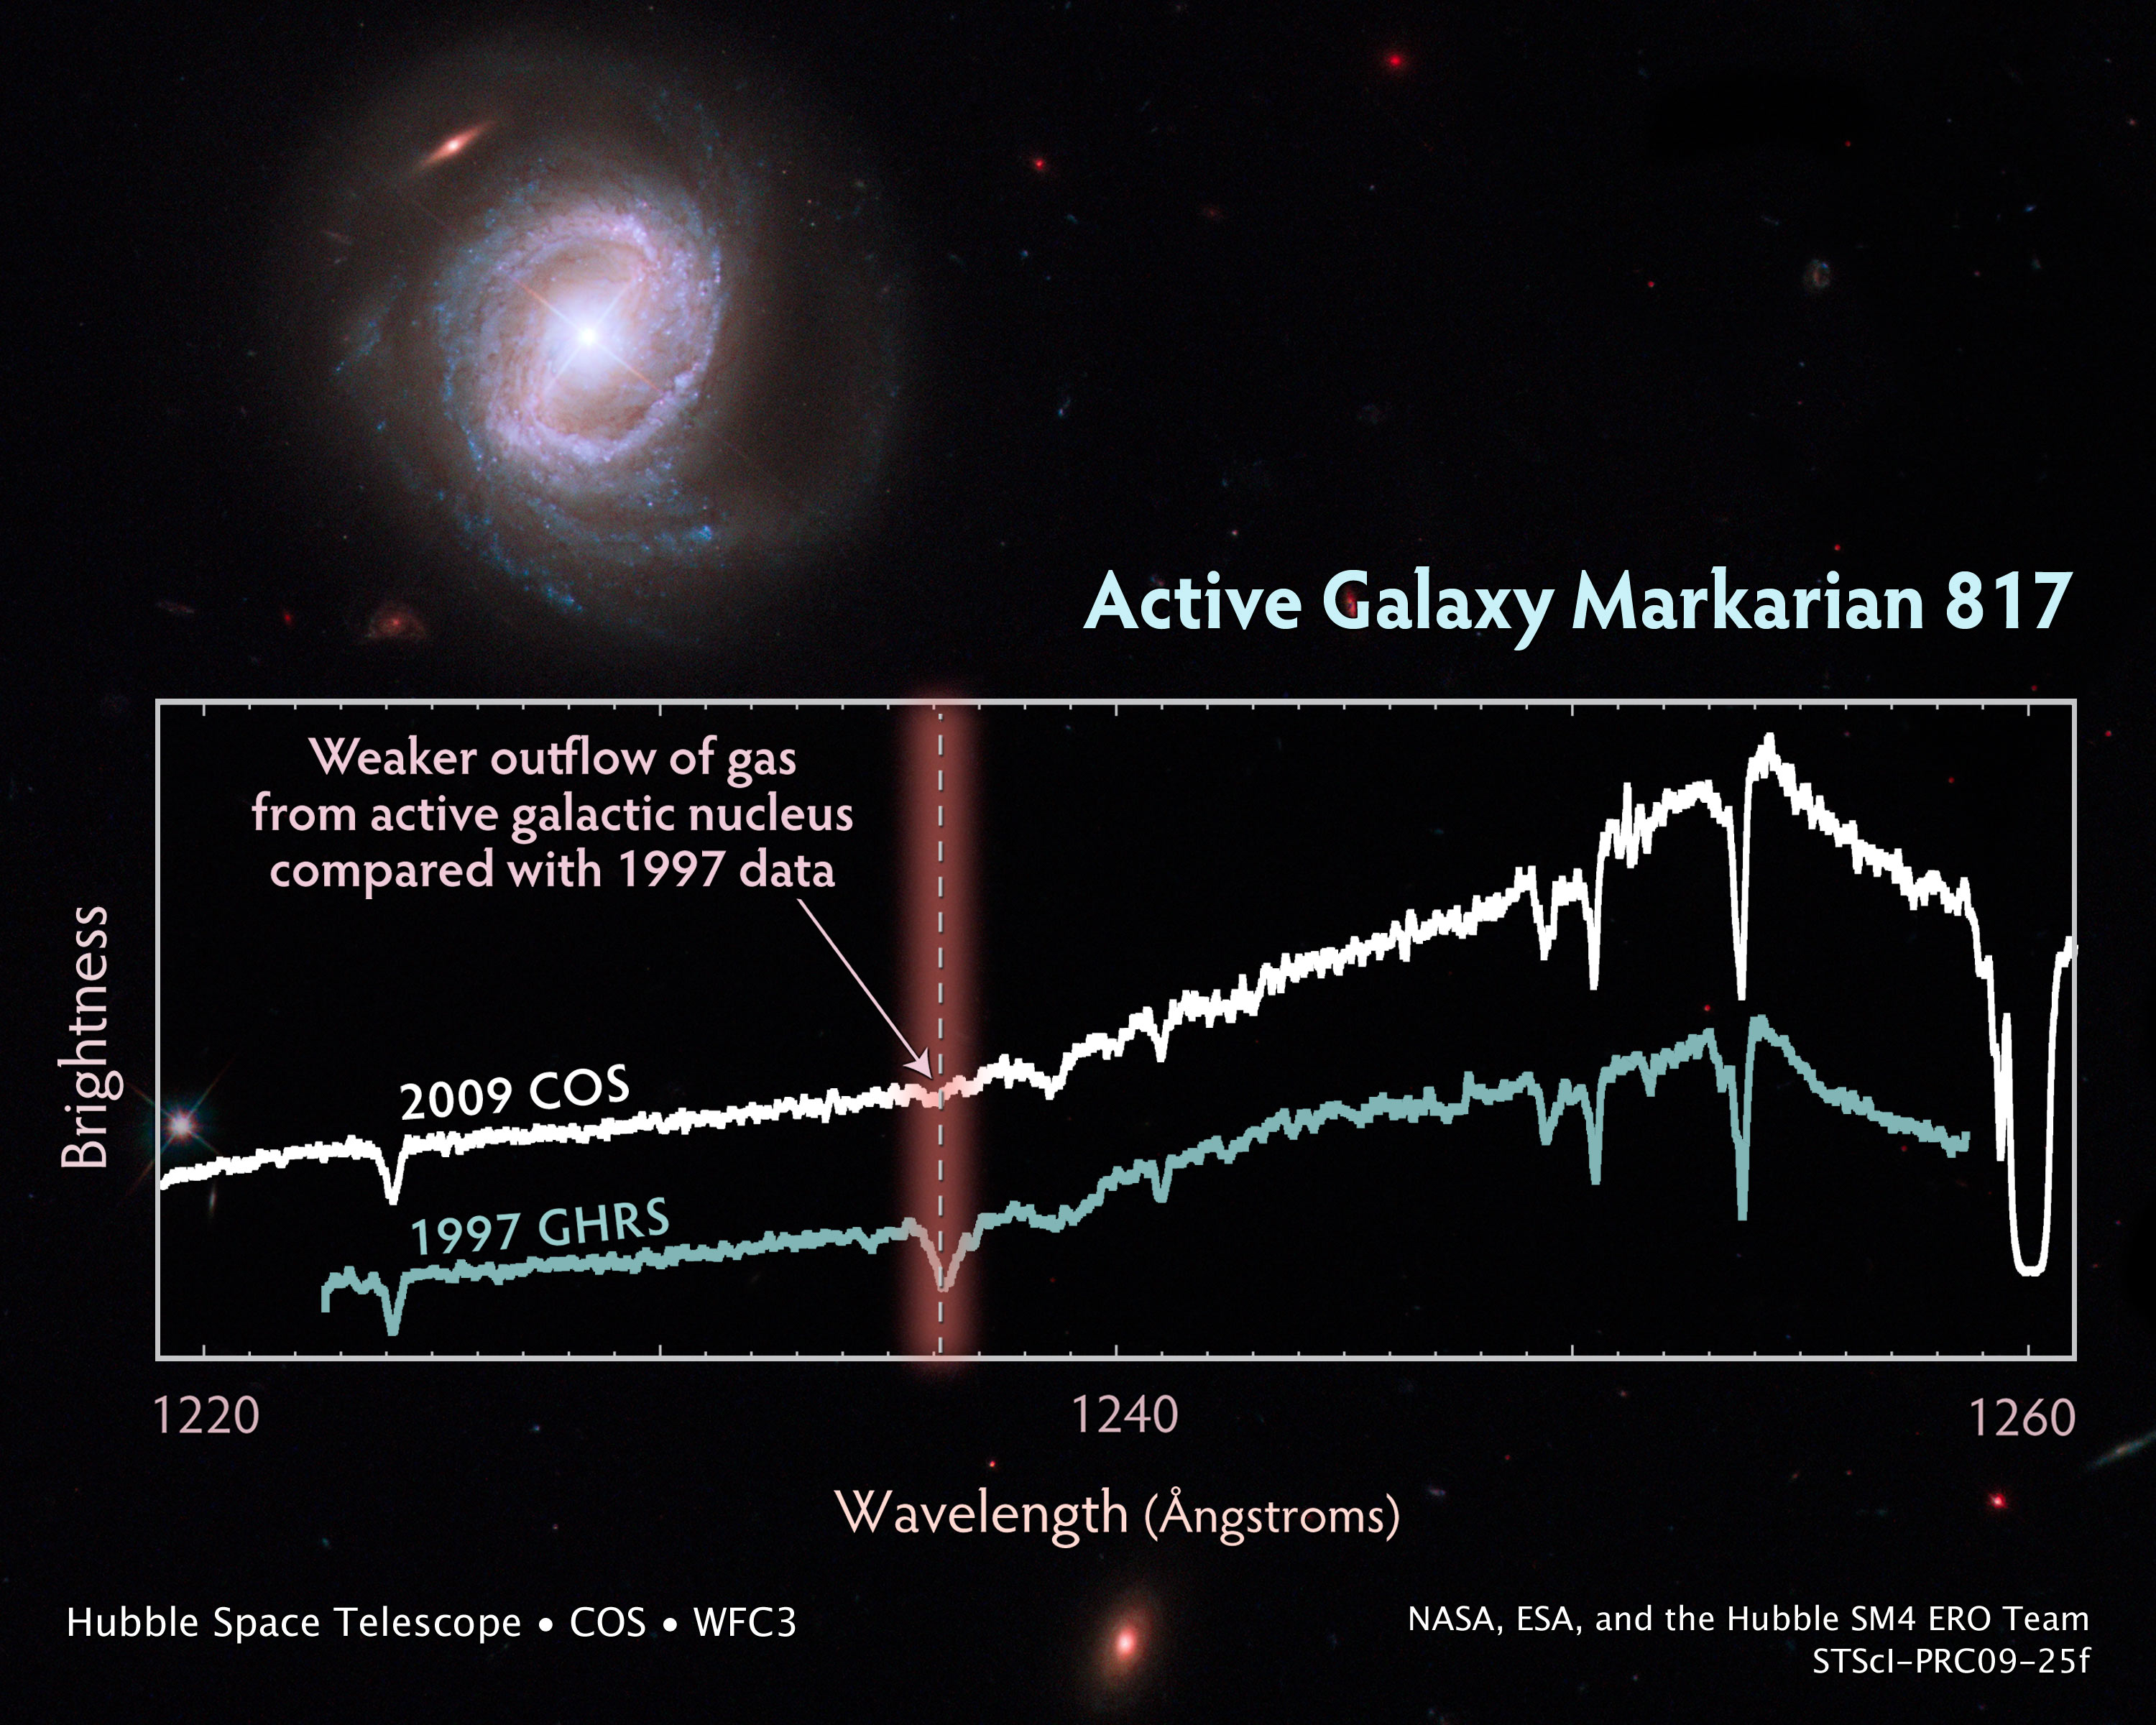

Capturing the Spectacular Outflow from Markarian 817

Rings of brilliant blue stars encircle the bright, active core of this spiral galaxy, whose monster black hole is blasting material into space at 9 million miles an hour.

Viewed nearly face-on, the galaxy, called Markarian 817, shows intense star-forming regions and dark bands of interstellar dust along its spiral arms.

Observations by the new Cosmic Origins Spectrograph (COS) aboard NASA's Hubble Space Telescope captured the powerful outflow of material from this galaxy.

The COS spectrum of Markarian 817 highlights the outflow's dynamic nature. A gas cloud containing hydrogen gas that was detected in Hubble data taken in 1997 does not appear in the COS observation because the cloud has apparently been driven out by an outflow of material from the galaxy.

This discharge is being powered by a huge disk of matter encircling the supermassive black hole, which is 40 million times more massive than our Sun. The disk is driving the material out of the galaxy through powerful winds, produced by streams of charged particles. Some of the outflow rains back onto the galaxy. The rest settles into the intergalactic gas.

Astronomers want to know how much of the outflow lands in the galaxy and how much escapes into intergalactic space. To achieve this, astronomers need high-quality spectroscopic observations to detect the signatures of the outflowing material, which includes carbon, nitrogen, and oxygen. This will allow them to determine the composition, location, and dynamics of the winds that distribute the material.

Markarian 817 is 430 million light-years away in the northern constellation Draco. COS observed the galaxy on August 4, 2009, using its far-ultraviolet detector to distinguish the outflow from the galaxy's core. NASA astronauts installed COS during a servicing mission in May to upgrade and repair the 19-year-old Hubble telescope.

The Hubble image was taken with Hubble's Wide Field Camera 3 on August 2, 2009. The composite image was made by using filters that isolate light from the blue, green, and infrared portions of the spectrum, as well as emission from glowing hydrogen.

The Hubble observations are part of the Hubble Servicing Mission 4 Early Release Observations.

Credit: NASA, ESA, and the Hubble SM4 ERO Team